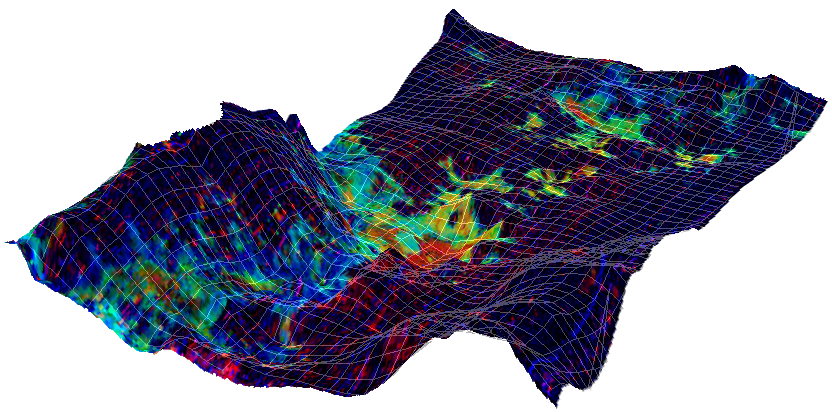

Clay Minerals in Mawrth Vallis Region of Mars

This map showing the location of some clay minerals in of a portion of the Mawrth Vallis region of Mars covers an area about 10 kilometers (6.2 mile) wide. The map is draped over a topographical model that exaggerates the vertical dimension tenfold.

The mineral mapping information comes from an image taken on Sept. 21, 2007, by the Compact Reconnaissance Imaging Spectrometer for Mars (CRISM). Iron-magnesium phyllosilicate is shown in red. Aluminum phyllosyllicate is shown in blue. Hydrated silica and a ferrous iron phase are shown in yellow/green.

The topographical information comes from the Mars Orbiter Laser Altimeter instrument on NASA’s Mars Global Surveyor orbiter.

Mawrth Vallis is an outflow channel centered near 24.7 degrees north latitude, 339.5 degrees east longitude, in northern highlands of Mars.

CRISM is one of six science instruments on the Mars Reconnaissance Orbiter. Led by The Johns Hopkins University Applied Physics Laboratory, Laurel, Md., the CRISM team includes expertise from universities, government agencies and small businesses in the United States and abroad. NASA’s Jet Propulsion Laboratory, a division of the California Institute of Technology in Pasadena, manages the Mars Reconnaissance Orbiter for NASA’s Science Mission Directorate, Washington. Lockheed Martin Space Systems, Denver, built the orbiter.

Credit: NASA/JPL-Caltech/JHUAPL/MSSS/SETI Institute